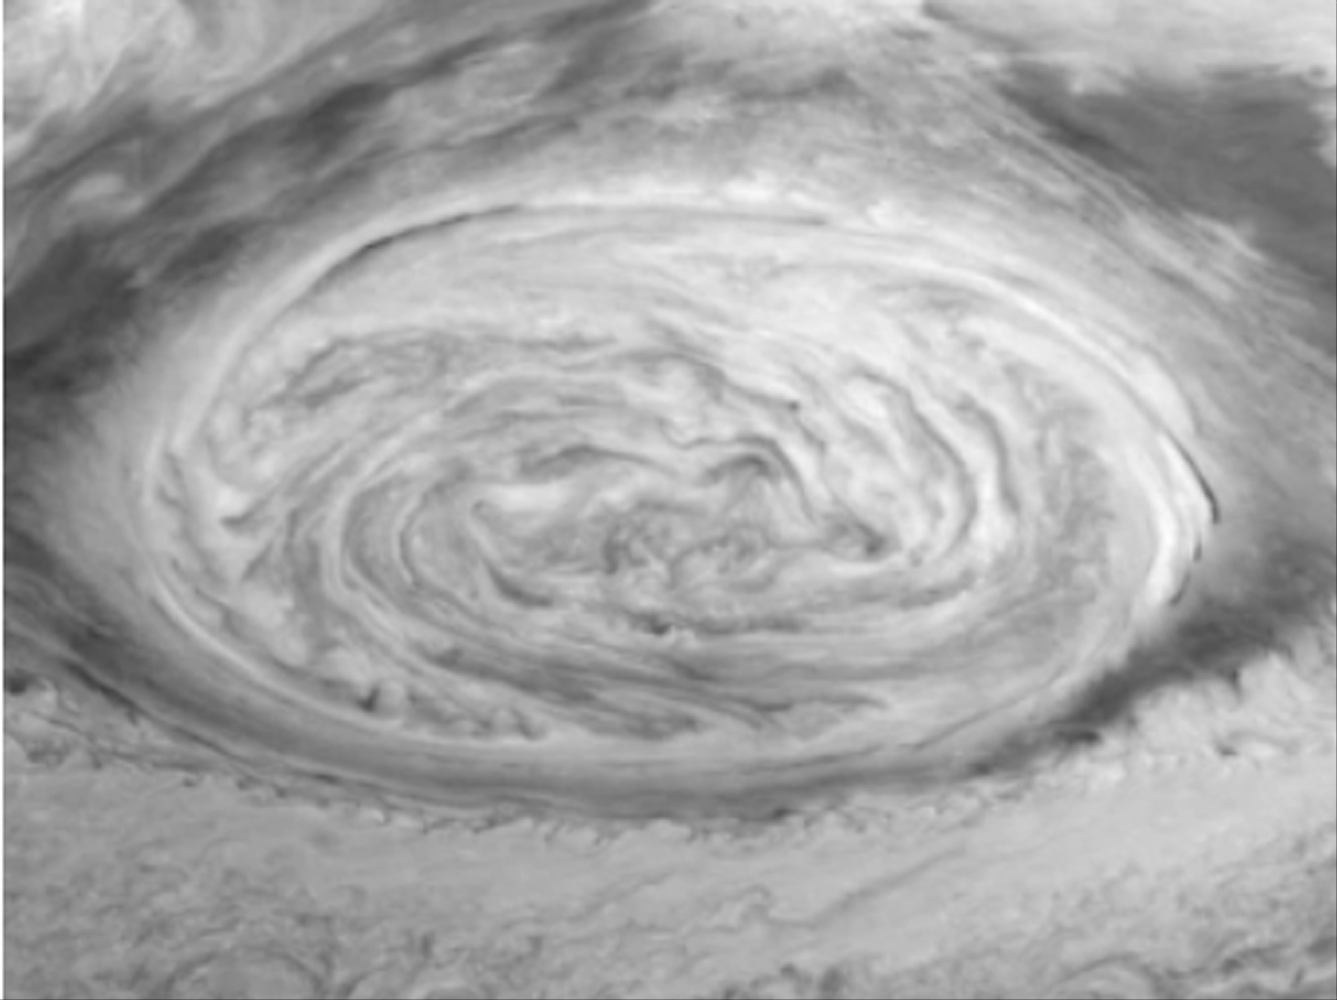

Dynamics of Jupiter’s Great Red Spot in the Near-infrared

Dynamics of Jupiter’s Great Red Spot in the NIR filter (756 nm) of the Galileo imaging system. Each of the three frames is a mosaic of six images that have been map-projected to a uniform grid of latitude and longitude. North is at the top. There is a nine-hour separation between the first two frames and seventy minutes between the next two. All of the images were taken on June 26, 1996. The Red Spot is 20,000 km long and has been followed by observers on Earth since the telescope was invented 300 years ago. It is a huge storm made visible by variations in the composition of the cloud particles and the amount of cloud cover. Winds in the outer part of the Red Spot reach 250 mph while the center remains quiescent. These Galileo data will help scientists understand what drives this storm and why it persists for so many years.

The Jet Propulsion Laboratory, Pasadena, CA manages the Galileo mission for NASA’s Office of Space Science, Washington, DC. JPL is an operating division of California Institute of Technology (Caltech).

Credit: NASA/JPL-Caltech